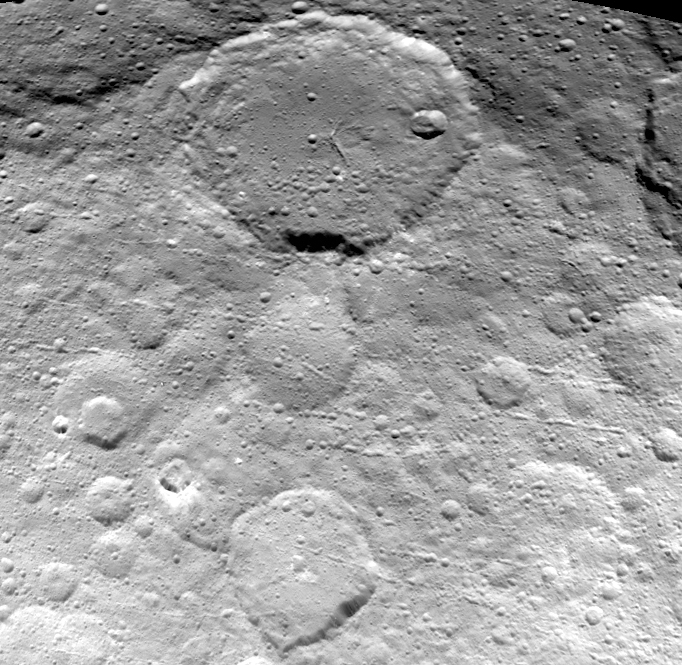

Dawn View from OpNav9

This image of Ceres is part of a sequence taken by NASA’s Dawn spacecraft on May 23, 2015, from a distance of 3,200 miles (5,100 kilometers). Resolution in the image is about 1,600 feet (480 meters) per pixel.

The view shows numerous secondary craters, formed by the re-impact of debris strewn from larger impact sites. Smaller surface details like this are becoming visible with increasing clarity as Dawn spirals lower in its campaign to map Ceres.

The region shown here is located between 13 degrees and 51 degrees north latitude and 182 degrees and 228 degrees east longitude. The image has been projected onto a globe of Ceres, which accounts for the small notch of black at upper right.

OpNav9 is the ninth and final set of Dawn images of Ceres taken primarily for navigation purposes.

Dawn’s mission is managed by JPL for NASA’s Science Mission Directorate in Washington. Dawn is a project of the directorate’s Discovery Program, managed by NASA’s Marshall Space Flight Center in Huntsville, Alabama. UCLA is responsible for overall Dawn mission science. Orbital ATK, Inc., in Dulles, Virginia, designed and built the spacecraft. The German Aerospace Center, the Max Planck Institute for Solar System Research, the Italian Space Agency and the Italian National Astrophysical Institute are international partners on the mission team.

Credit: NASA/JPL-Caltech/UCLA/MPS/DLR/IDA